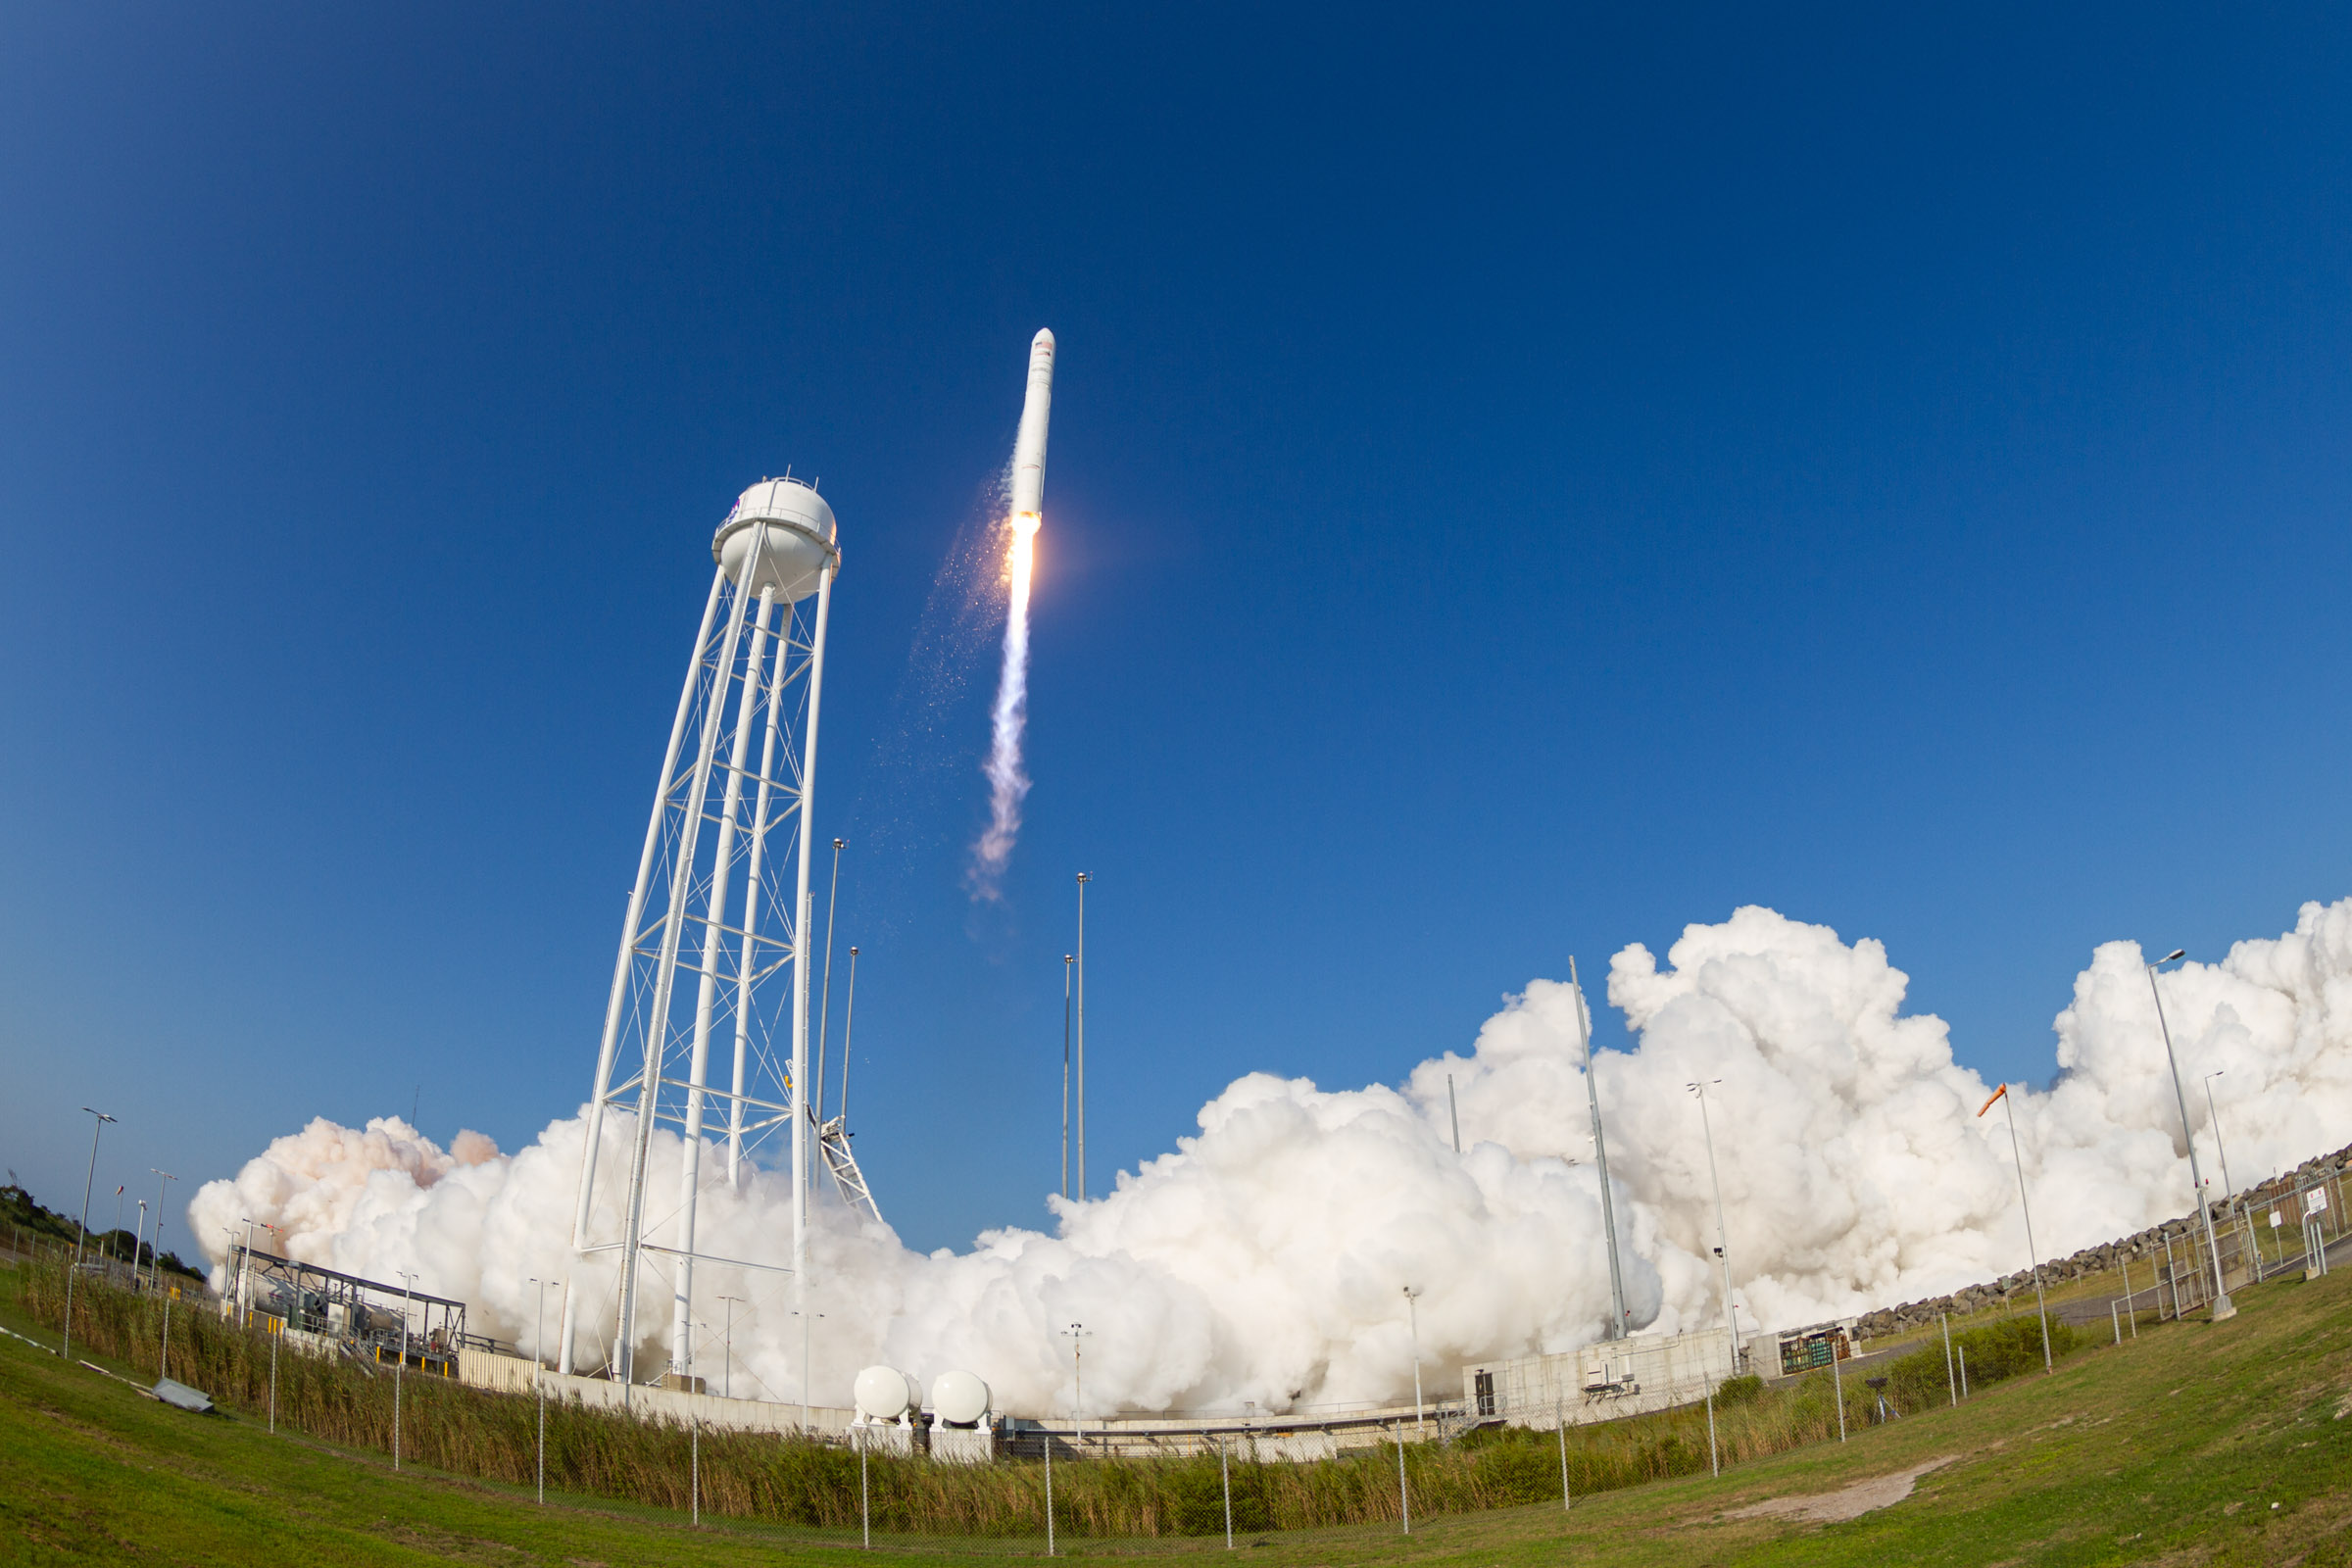

A Northrop Grumman Antares rocket, with the company’s Cygnus spacecraft onboard, launches at 6:01 p.m. EDT, Tuesday, Aug. 10, 2021, from the Mid Atlantic Regional Spaceport’s Pad-0A, at NASA's Wallops Flight Facility in Virginia. Northrop Grumman's 16th contracted cargo resupply mission for NASA to the International Space Station is carrying nearly 8,200 pounds of science and research, crew supplies and vehicle hardware to the orbital laboratory and its crew.

Credit: NASA Wallops/Brian Bonsteel